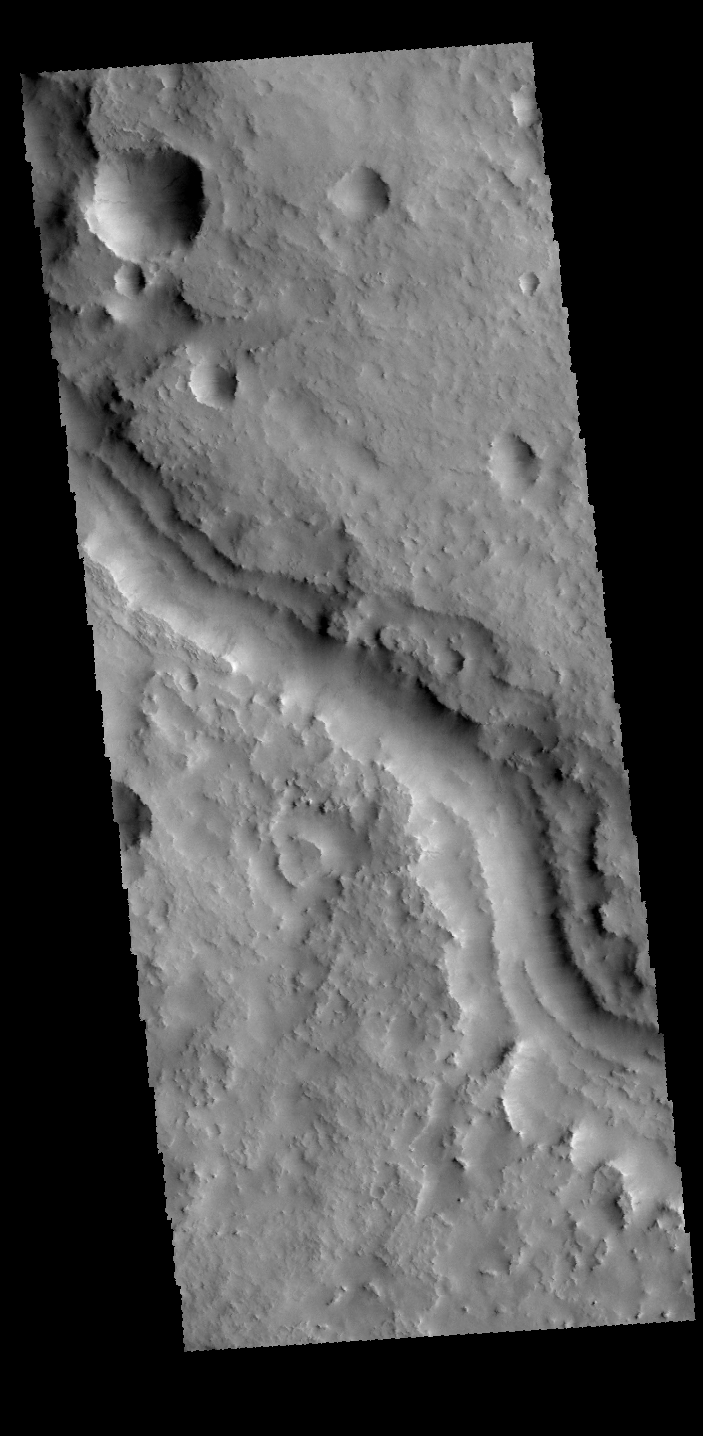

Indus Vallis

This VIS image shows a portion of Indus Vallis. Indus Vallis is located in Terra Sabaea.

Credit: NASA/JPL-Caltech/ASU